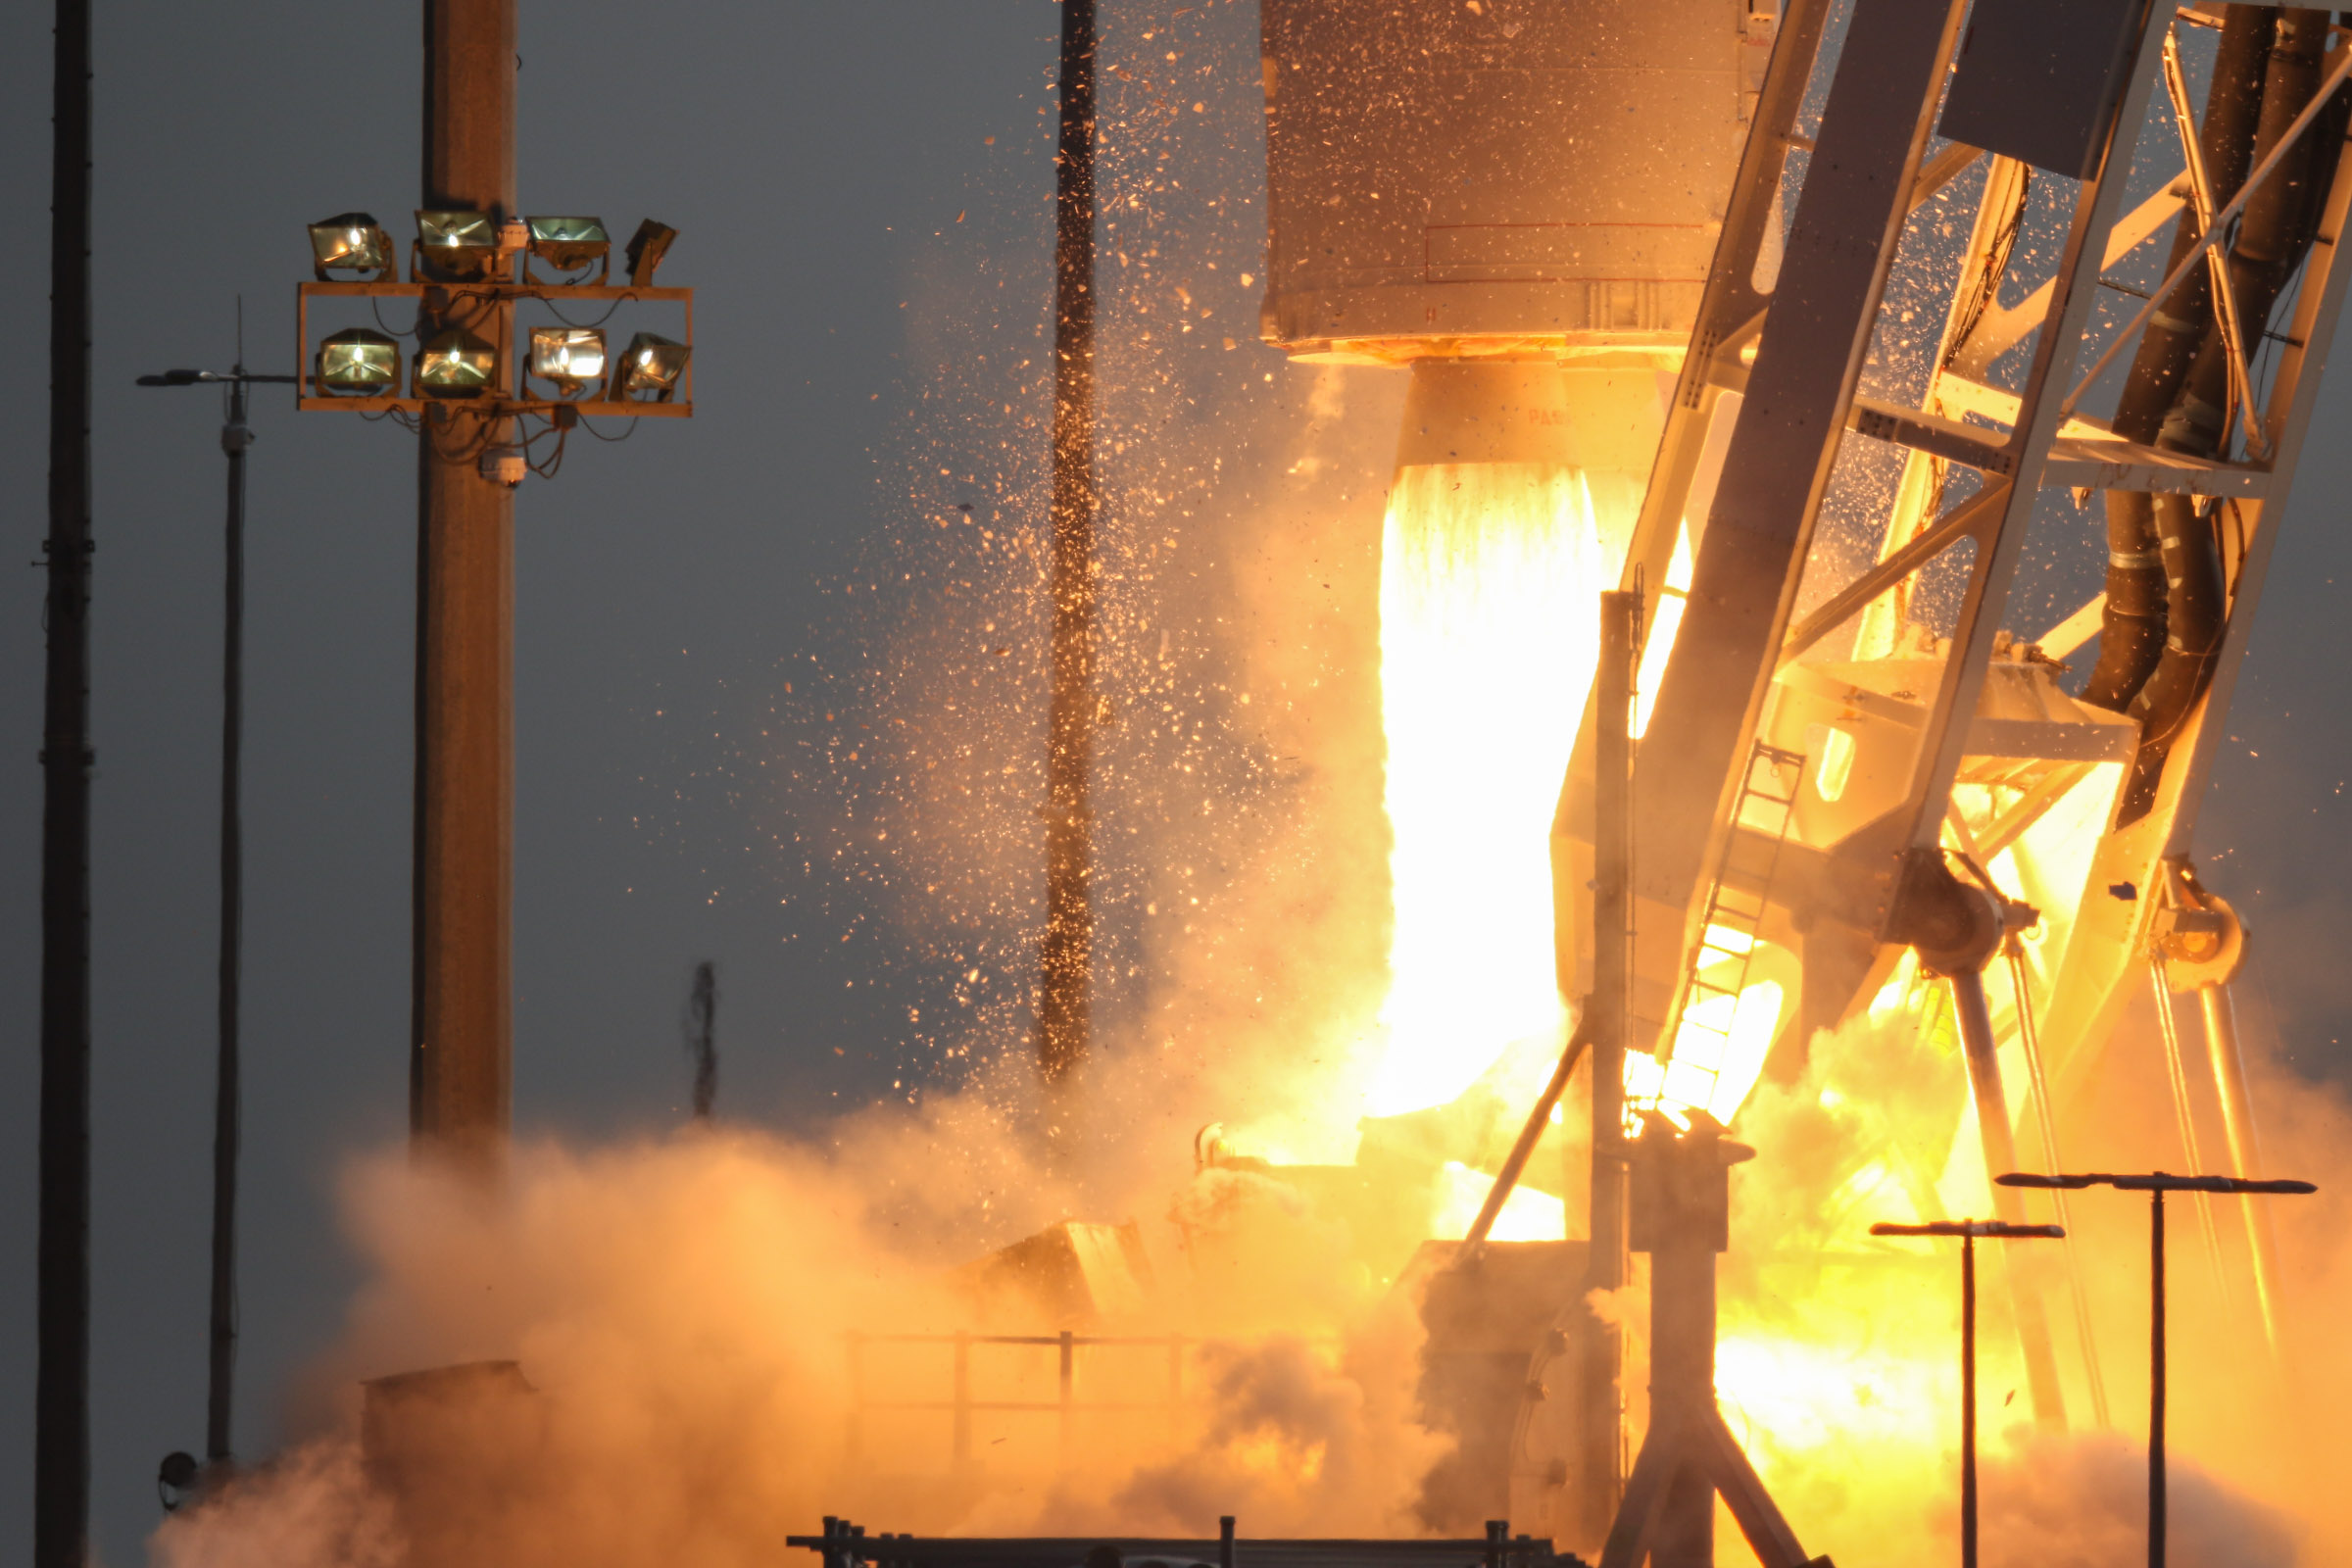

A Northrop Grumman Antares rocket, with the company’s Cygnus spacecraft onboard, launches at 6:01 p.m. EDT, Tuesday, Aug. 10, 2021, from the Mid Atlantic Regional Spaceport’s Pad-0A, at NASA's Wallops Flight Facility in Virginia. Northrop Grumman's 16th contracted cargo resupply mission for NASA to the International Space Station is carrying nearly 8,200 pounds of science and research, crew supplies and vehicle hardware to the orbital laboratory and its crew.

Credit: NASA Wallops/Brian Bonsteel